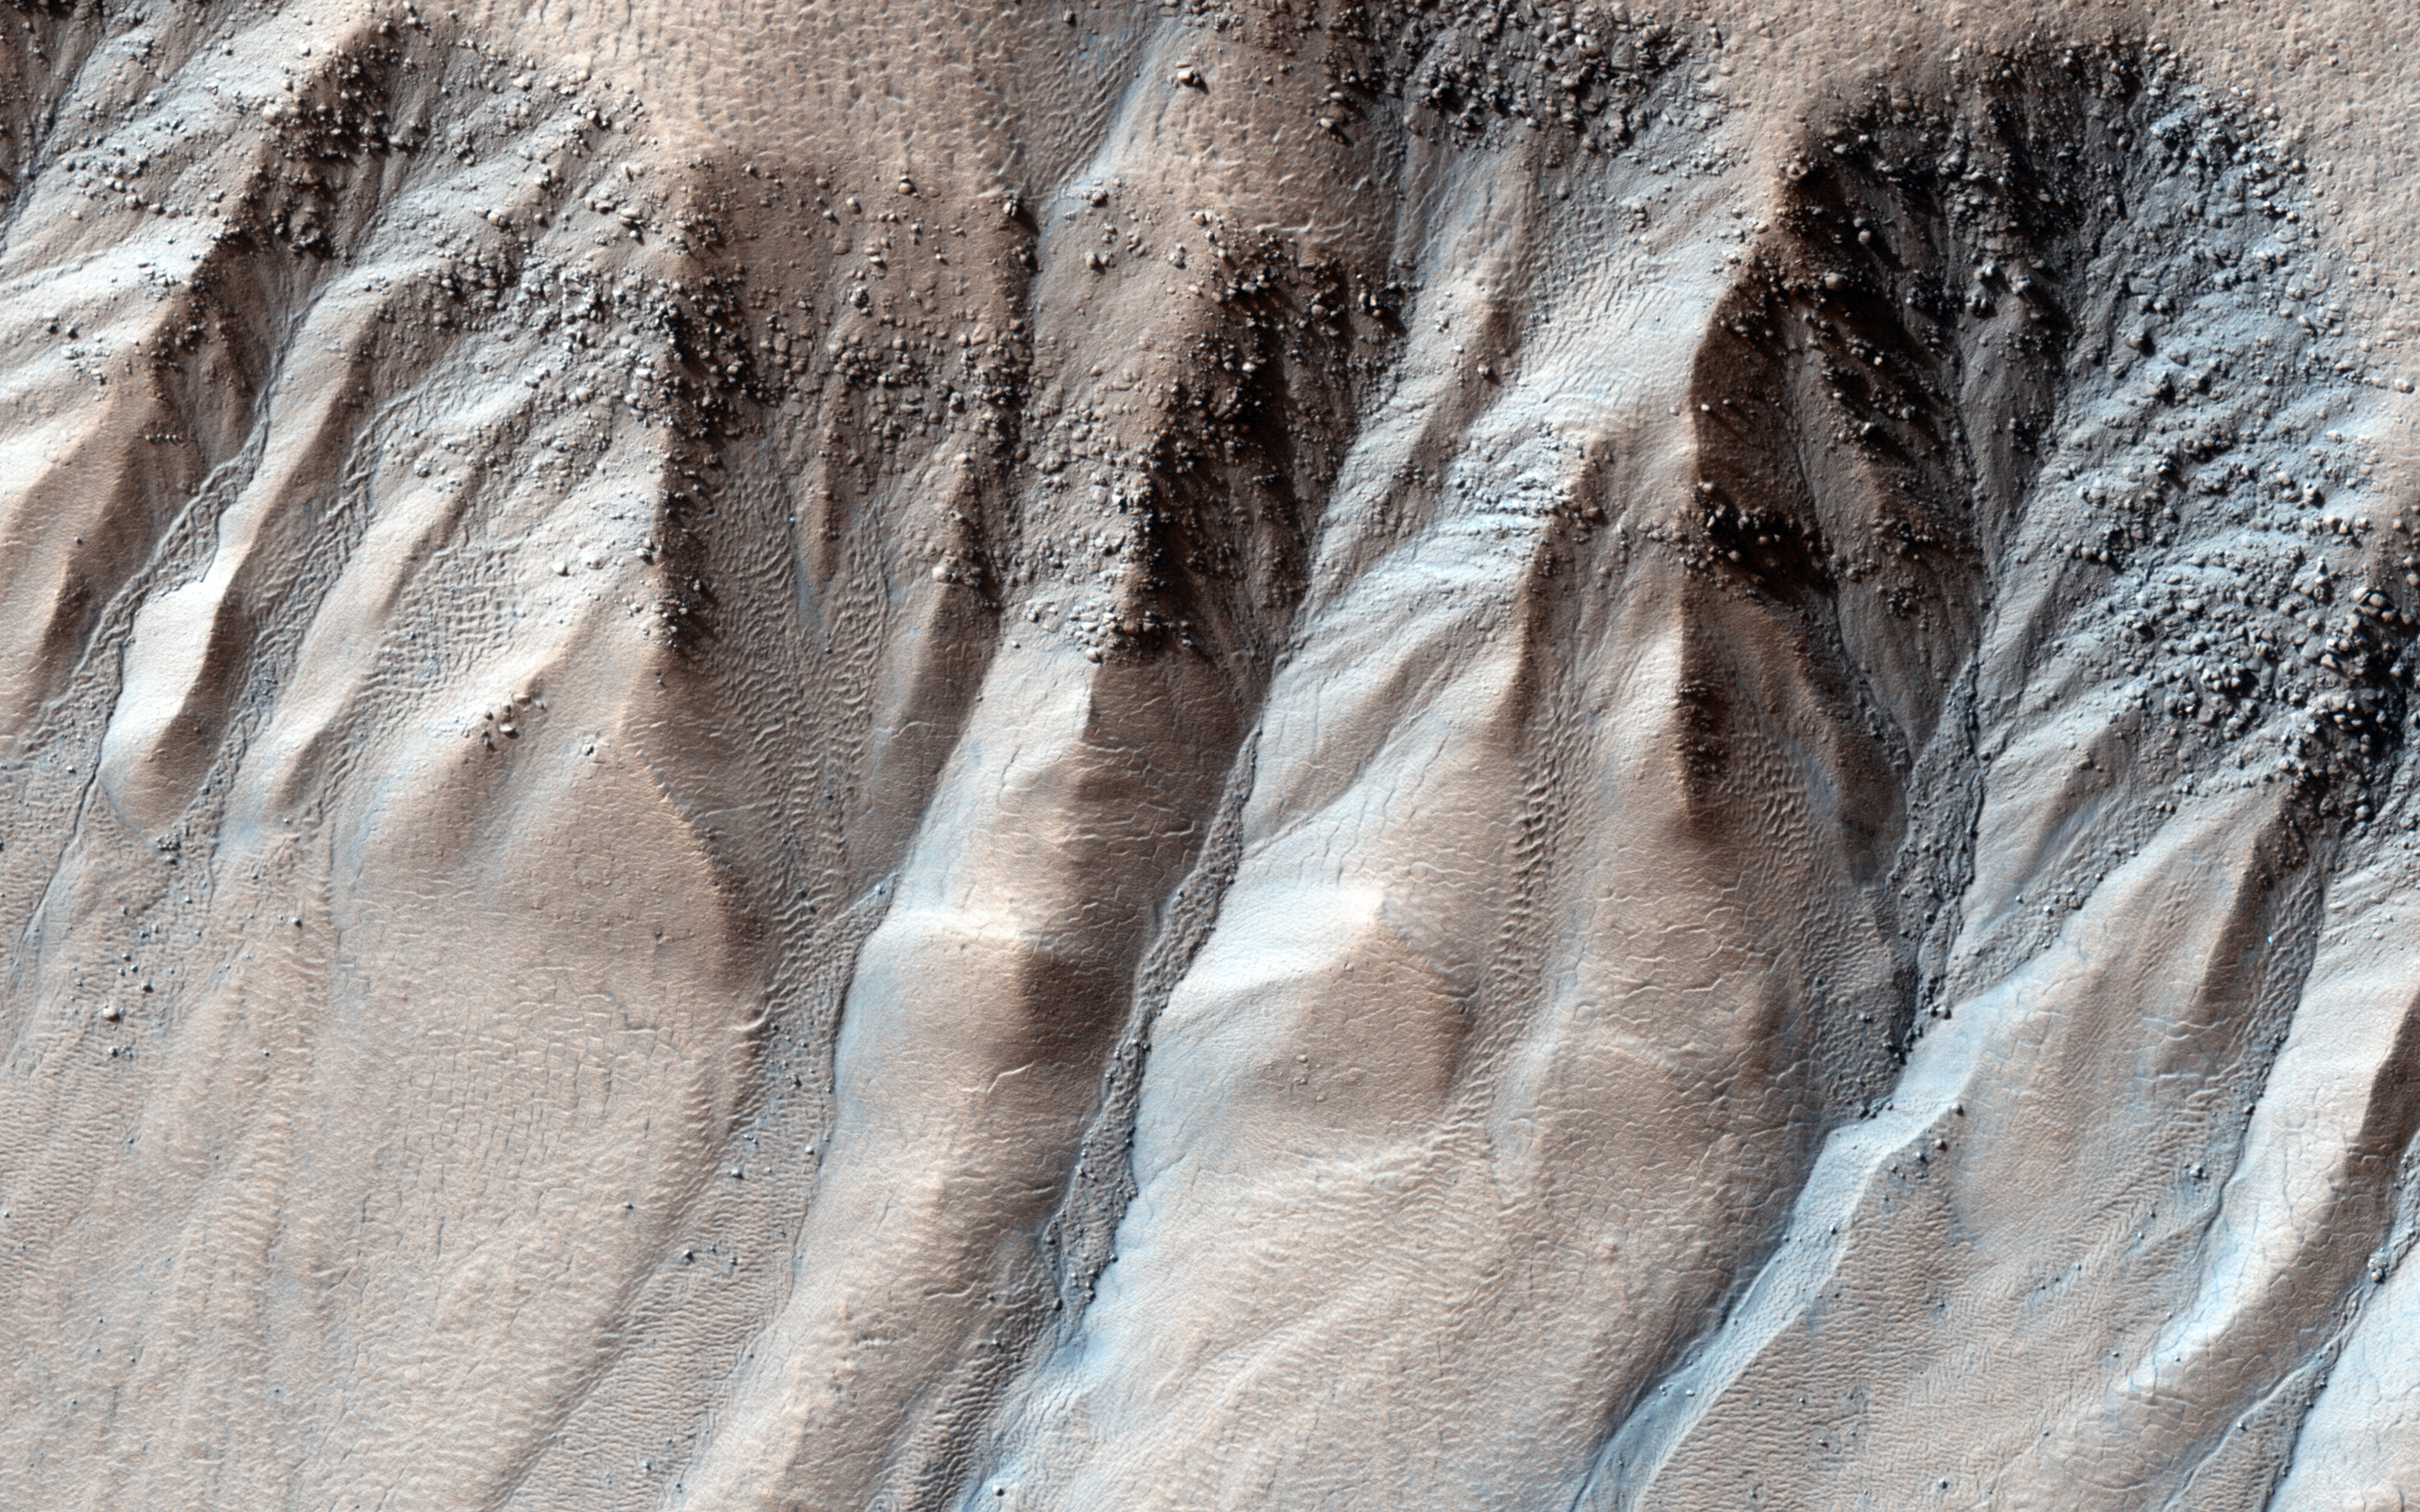

Boulders in Gully Alcoves

Gullies are often found on steep slopes. In the winter, this area is covered with a layer of carbon dioxide ice (dry ice). In the spring, when the ice warms up and transitions to gas, it dislodges material on the slope, forming a gully.

In general, this process works best on fine material, leaving behind large boulders. These boulders can be seen collected in the gully alcoves. Occasionally, boulders slide or roll downhill, like those sprinkled downslope in this image.

This set of gullies is found at -71 degrees latitude in the Southern hemisphere.

The University of Arizona, Tucson, operates HiRISE, which was built by Ball Aerospace & Technologies Corp., Boulder, Colo. NASA’s Jet Propulsion Laboratory, a division of the California Institute of Technology in Pasadena, manages the Mars Reconnaissance Orbiter Project for NASA’s Science Mission Directorate, Washington.

Credit: NASA/JPL-Caltech/University of Arizona